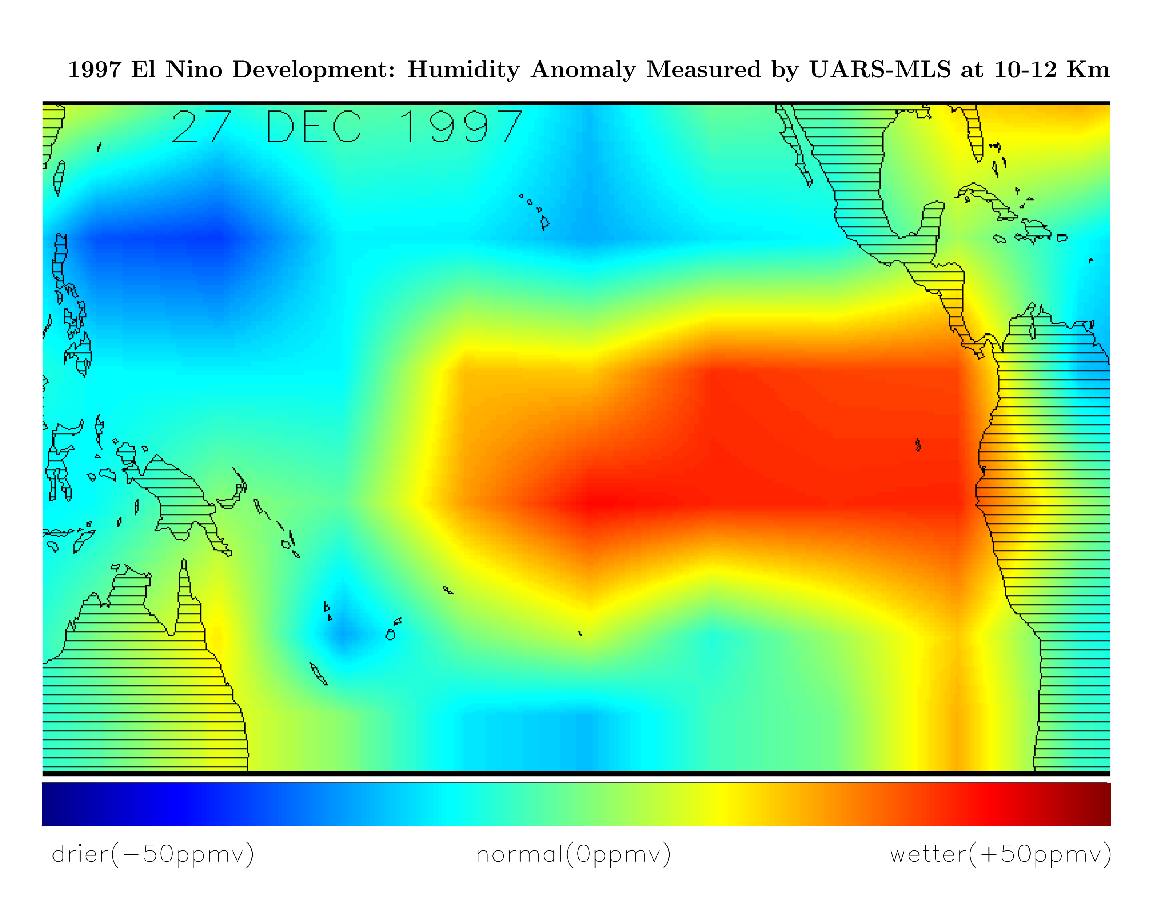

Microwave Limb Sounder/El Niño Watch – December, 1997

This image shows differences in atmospheric water vapor relative to a normal (average) year in the Earth’s upper troposphere about 10 kilometers (6 miles) above the surface. The measurements were taken by the Microwave Limb Sounder (MLS) instrument aboard NASA’s Upper Atmosphere Research Satellite (UARS). These data, collected in late December 1997, show higher than normal levels of water vapor (red) over the central and eastern Pacific which indicates the presence of an El Niño condition. At the same time, the western Pacific (blue) is much drier than normal. The unusually moist air above the central and eastern Pacific is a consequence of the much warmer-than-normal ocean waters which occur during El Niño. Warmer water evaporates at a higher rate and the resulting warm moist air rises and forms tall cloud towers. In the tropics, the warm water and the resulting tall cloud towers typically produce large amounts of rain. These data show significant increases in the amount of atmospheric moisture off the coast of Peru and Ecuador since measurements were made in November 1997. The maximum water temperature in the eastern tropical Pacific, as measured by the National Oceanic and Atmospheric Administration (NOAA), is still higher than normal and these high ocean temperatures are likely responsible for an increase in evaporation and the subsequent rise in humidity.

Credit: NASA/JPL